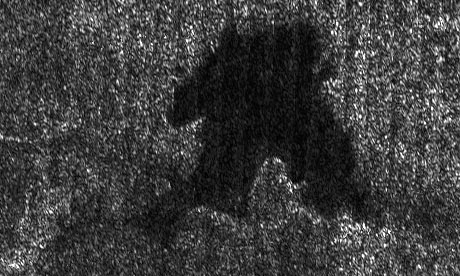

Shorefront Property, Anyone?

This lake is part of a larger image taken by the Cassini radar instrument during a flyby of Saturn’s moon Titan on Sept. 23, 2006. It shows clear shorelines that are reminiscent of terrestrial lakes. With Titan’s colder temperatures and hydrocarbon-rich atmosphere, however, the lakes likely contain a combination of methane and ethane, not water.

Centered near 74 degrees north, 65 degrees west longitude, this lake is roughly 20 kilometers by 25 kilometers (12 to 16 miles) across. It features several narrow or angular bays, including a broad peninsula that on Earth would be evidence that the surrounding terrain is higher and confines the liquid. Broader bays, such as the one seen at right, might result when the terrain is gentler, as for example on a beach.

The Cassini-Huygens mission is a cooperative project of NASA, the European Space Agency and the Italian Space Agency. The Jet Propulsion Laboratory, a division of the California Institute of Technology in Pasadena, manages the mission for NASA’s Science Mission Directorate, Washington, D.C. The Cassini orbiter and its two onboard cameras were designed, developed and assembled at JPL. The radar instrument team is based at JPL, working with team members from the United States and several European countries.

Credit: NASA/JPL-Caltech/ASI